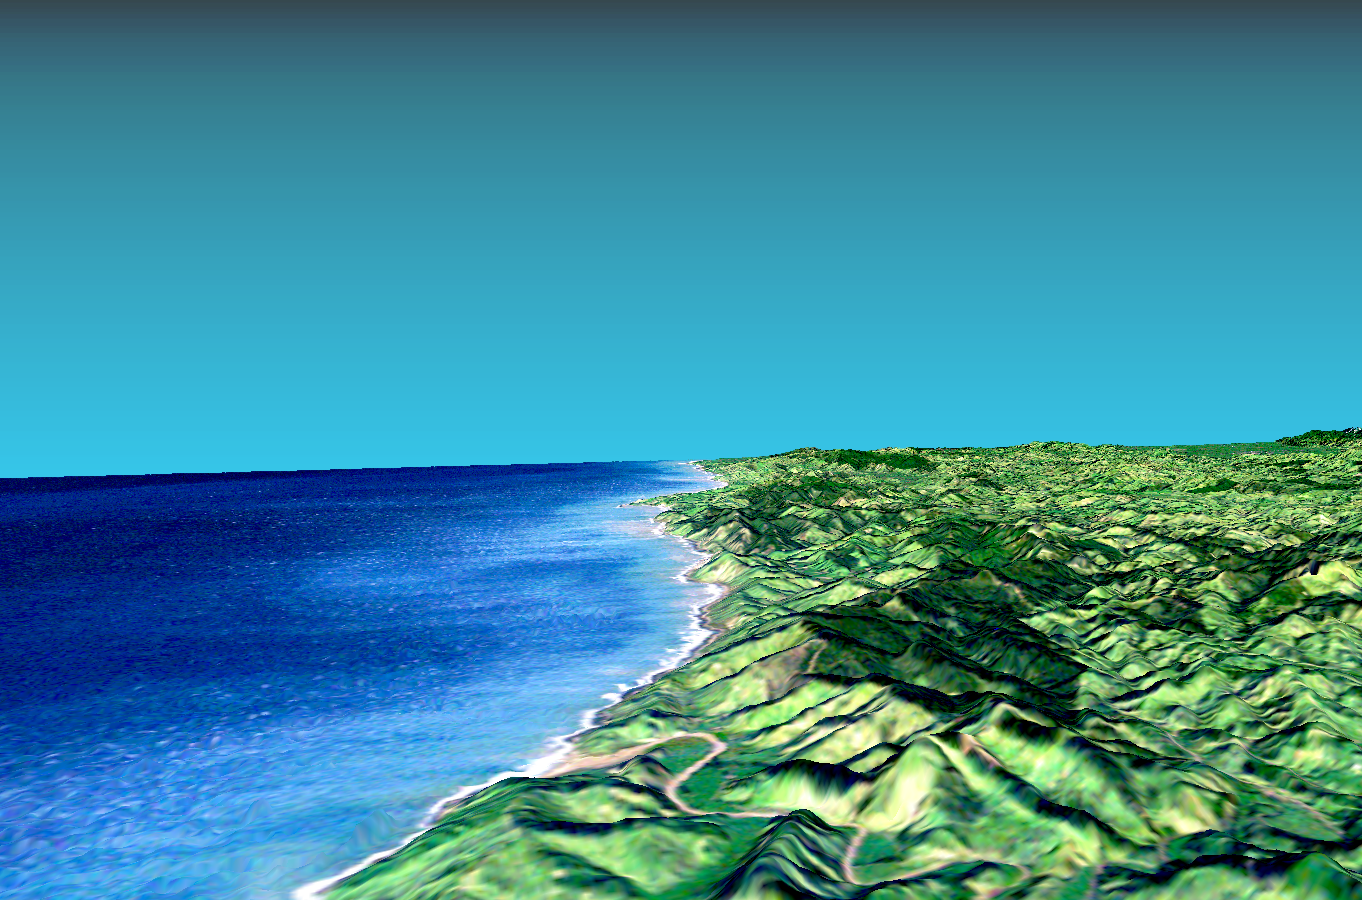

Perspective View with Landsat Overlaid Owahanga, New Zealand

This 3-D perspective view looks south along the southeast coast of the North Island of New Zealand. The capital city of Wellington is off the right side of the image. The river in the foreground reaches the coast at the town of Owahanga. The point protruding east (left) in the middle of the image is Castlepoint. The dark green areas are thick pine forests. The Wairarapa valley is in the far distance at the righthand side.

This image shows how elevation data collected by the Shuttle Radar Topography Mission (SRTM) can be used to enhance other satellite images. In this case color and natural shading were provided by images collected by the Landsat 4Thematic Mapper in 1989. The terrain perspective was derived from SRTM elevation data acquired in February. Topography is not vertically exaggerated.

Elevation data used in this image was acquired by the Shuttle Radar Topography Mission (SRTM) aboard the Space Shuttle Endeavour, launched on February 11, 2000. SRTM used the same radar instrument that comprised the Spaceborne Imaging Radar-C/X-Band Synthetic Aperture Radar (SIR-C/X-SAR) that flew twice on the Space Shuttle Endeavour in 1994. SRTM was designed to collect three-dimensional measurements of the Earth’s surface. To collect the 3-D data, engineers added a 60-meter-long (200-foot) mast, installed additional C-band and X-band antennas, and improved tracking and navigation devices. The mission is a cooperative project between the National Aeronautics and Space Administration (NASA), the National Imagery and Mapping Agency (NIMA) of the U.S. Department of Defense (DoD), and the German and Italian space agencies. It is managed by NASA’s Jet Propulsion Laboratory, Pasadena, CA, for NASA’s Earth Science Enterprise,Washington, DC.

The University of Oxford Department of Earth Sciences provided the Landsat data.

Size: scale varies in this perspective
Center location: 40.9 deg. south lat., 170.3 deg. east lon.
Orientation: view looking south
Original data resolution: 30 meters (99 feet)
Date acquired: SRTM: February 20, 2000; Landsat: June 13, 1989

Credit: NASA/JPL/NIMA